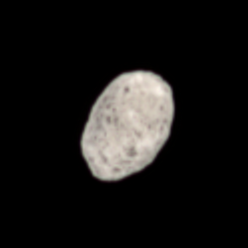

Hyperion’s Pitted Surface

This color view of Hyperion shows off the dark pits that cover this strangely shaped moon.

At 280 kilometers (174 miles) across, Hyperion is the largest of Saturn’s irregularly-shaped moons. See PIA08240 for another color view.

Images taken using red, green and blue spectral filters were combined to create this natural color view. The images were obtained by the Cassini spacecraft narrow-angle camera on Oct. 10, 2006 at a distance of approximately 998,000 kilometers (620,000 miles) from Hyperion. Image scale is 6 kilometers (4 miles) per pixel.

The Cassini-Huygens mission is a cooperative project of NASA, the European Space Agency and the Italian Space Agency. The Jet Propulsion Laboratory, a division of the California Institute of Technology in Pasadena, manages the mission for NASA’s Science Mission Directorate, Washington, D.C. The Cassini orbiter and its two onboard cameras were designed, developed and assembled at JPL. The imaging operations center is based at the Space Science Institute in Boulder, Colo.

Credit: NASA/JPL/Space Science Institute